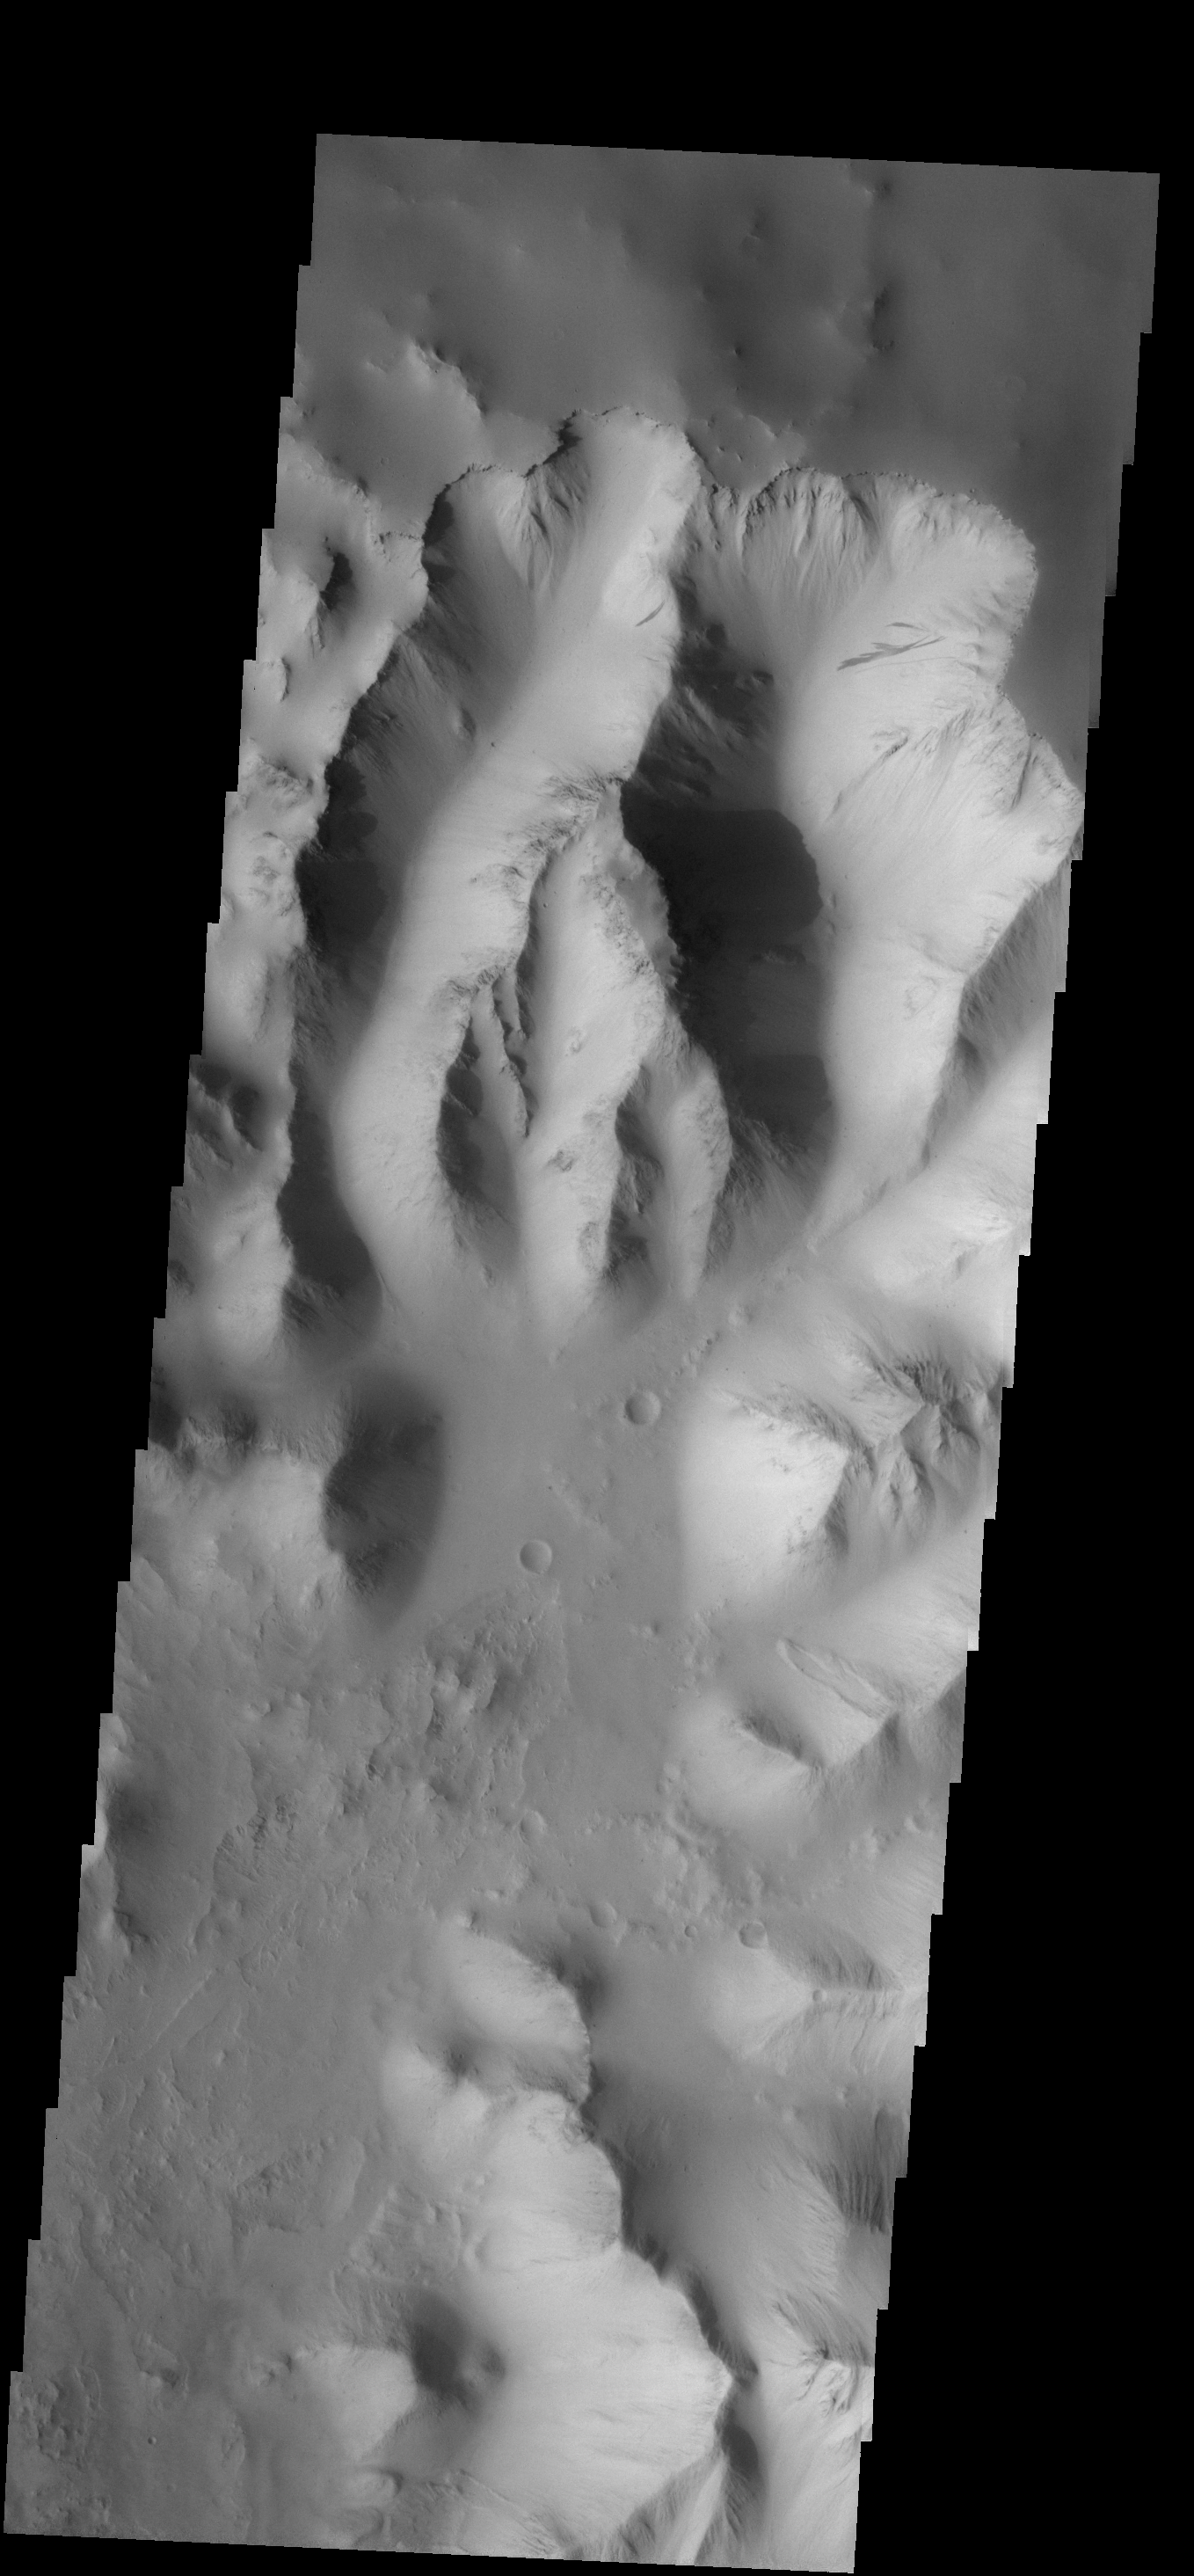

Canyon Dust

These dust slides are located on the wall of Thithonium Chasma.

Image information: VIS instrument. Latitude -4.1N, Longitude 275.7E. 17 meter/pixel resolution.

Note: this THEMIS visual image has not been radiometrically nor geometrically calibrated for this preliminary release. An empirical correction has been performed to remove instrumental effects. A linear shift has been applied in the cross-track and down-track direction to approximate spacecraft and planetary motion. Fully calibrated and geometrically projected images will be released through the Planetary Data System in accordance with Project policies at a later time.

NASA’s Jet Propulsion Laboratory manages the 2001 Mars Odyssey mission for NASA’s Office of Space Science, Washington, D.C. The Thermal Emission Imaging System (THEMIS) was developed by Arizona State University, Tempe, in collaboration with Raytheon Santa Barbara Remote Sensing. The THEMIS investigation is led by Dr. Philip Christensen at Arizona State University. Lockheed Martin Astronautics, Denver, is the prime contractor for the Odyssey project, and developed and built the orbiter. Mission operations are conducted jointly from Lockheed Martin and from JPL, a division of the California Institute of Technology in Pasadena.

Credit: NASA/JPL/ASU